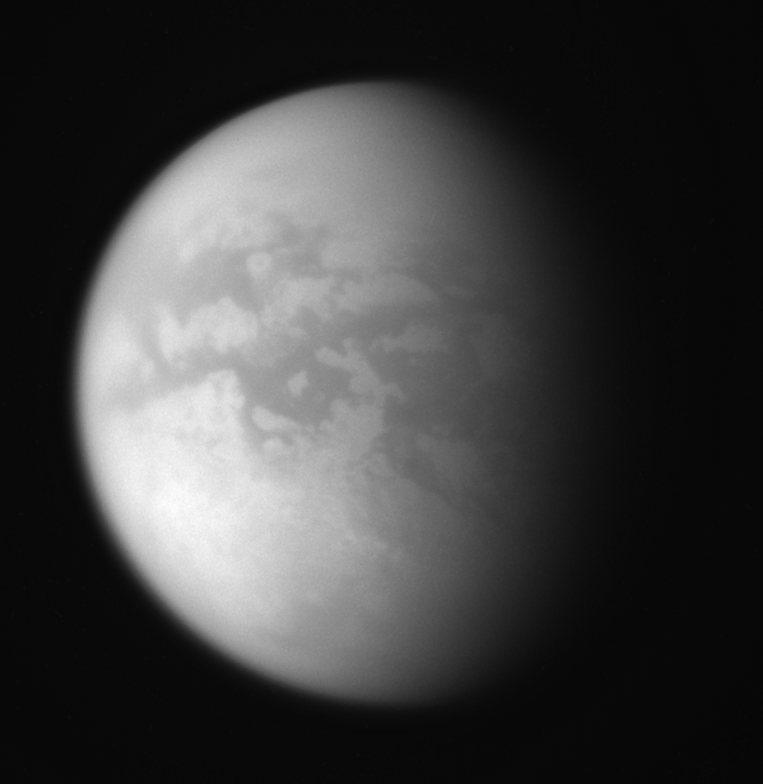

Outbound View

Cassini’s flyby of Titan on July 22, 2006 sent the spacecraft into a more inclined orbit of Saturn. This remarkably clear view from that flyby shows the moon’s characteristically dark mid-latitudes, and more southern terrain than the Cassini spacecraft has usually been able to glimpse.

This was the first in a series of “illuminated outbound flybys” of Titan (5,150 kilometers, or 3,200 miles across) where the illuminated hemisphere was visible following the closest approach.

The image was taken in polarized infrared light with the Cassini spacecraft wide-angle camera on July 22, 2006 at a distance of approximately 148,000 kilometers (92,000 miles) from Titan. Image scale is 9 kilometers (5 miles) per pixel.

Credit: NASA/JPL/Space Science Institute